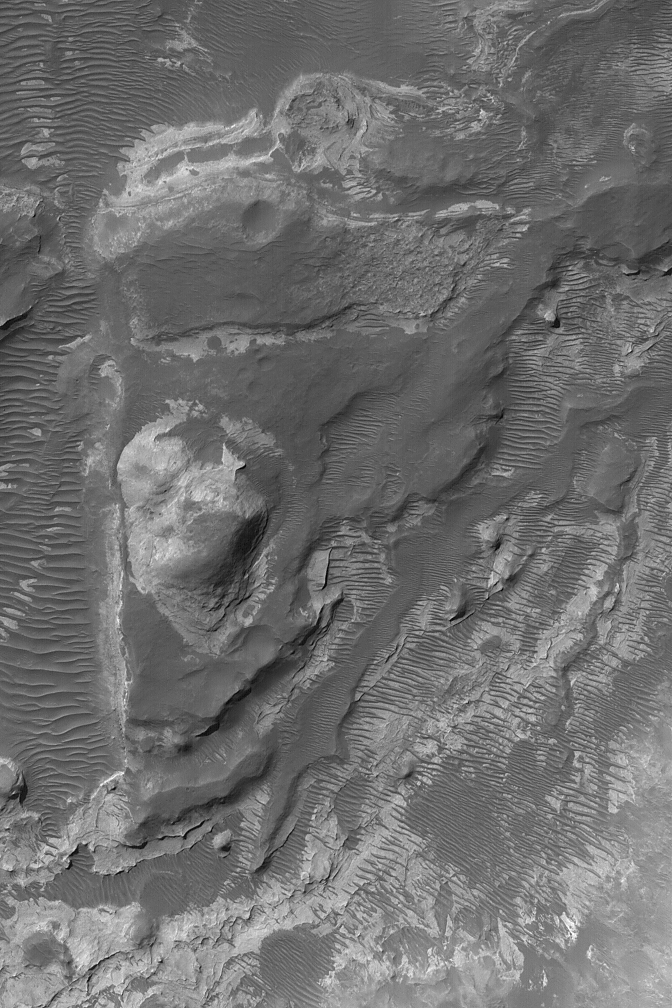

Rock Outcrops near Hellas

7 October 2004
This Mars Global Surveyor (MGS) Mars Orbiter Camera (MOC) image shows light-toned, layered rock outcrops in a pitted and eroded region just northeast of Hellas Planitia. The light-toned materials are most likely sedimentary rocks deposited early in martian history (but long after the Hellas Basin formed by a giant asteroid or comet impact). The scene also includes a plethora of large dark-toned, windblown ripples. The image is located near 27.2°S, 280.7°W, and covers an area about 3 km (1.9 mi) wide. Sunlight illuminates the scene from the upper left.

Credit: NASA/JPL/Malin Space Science Systems